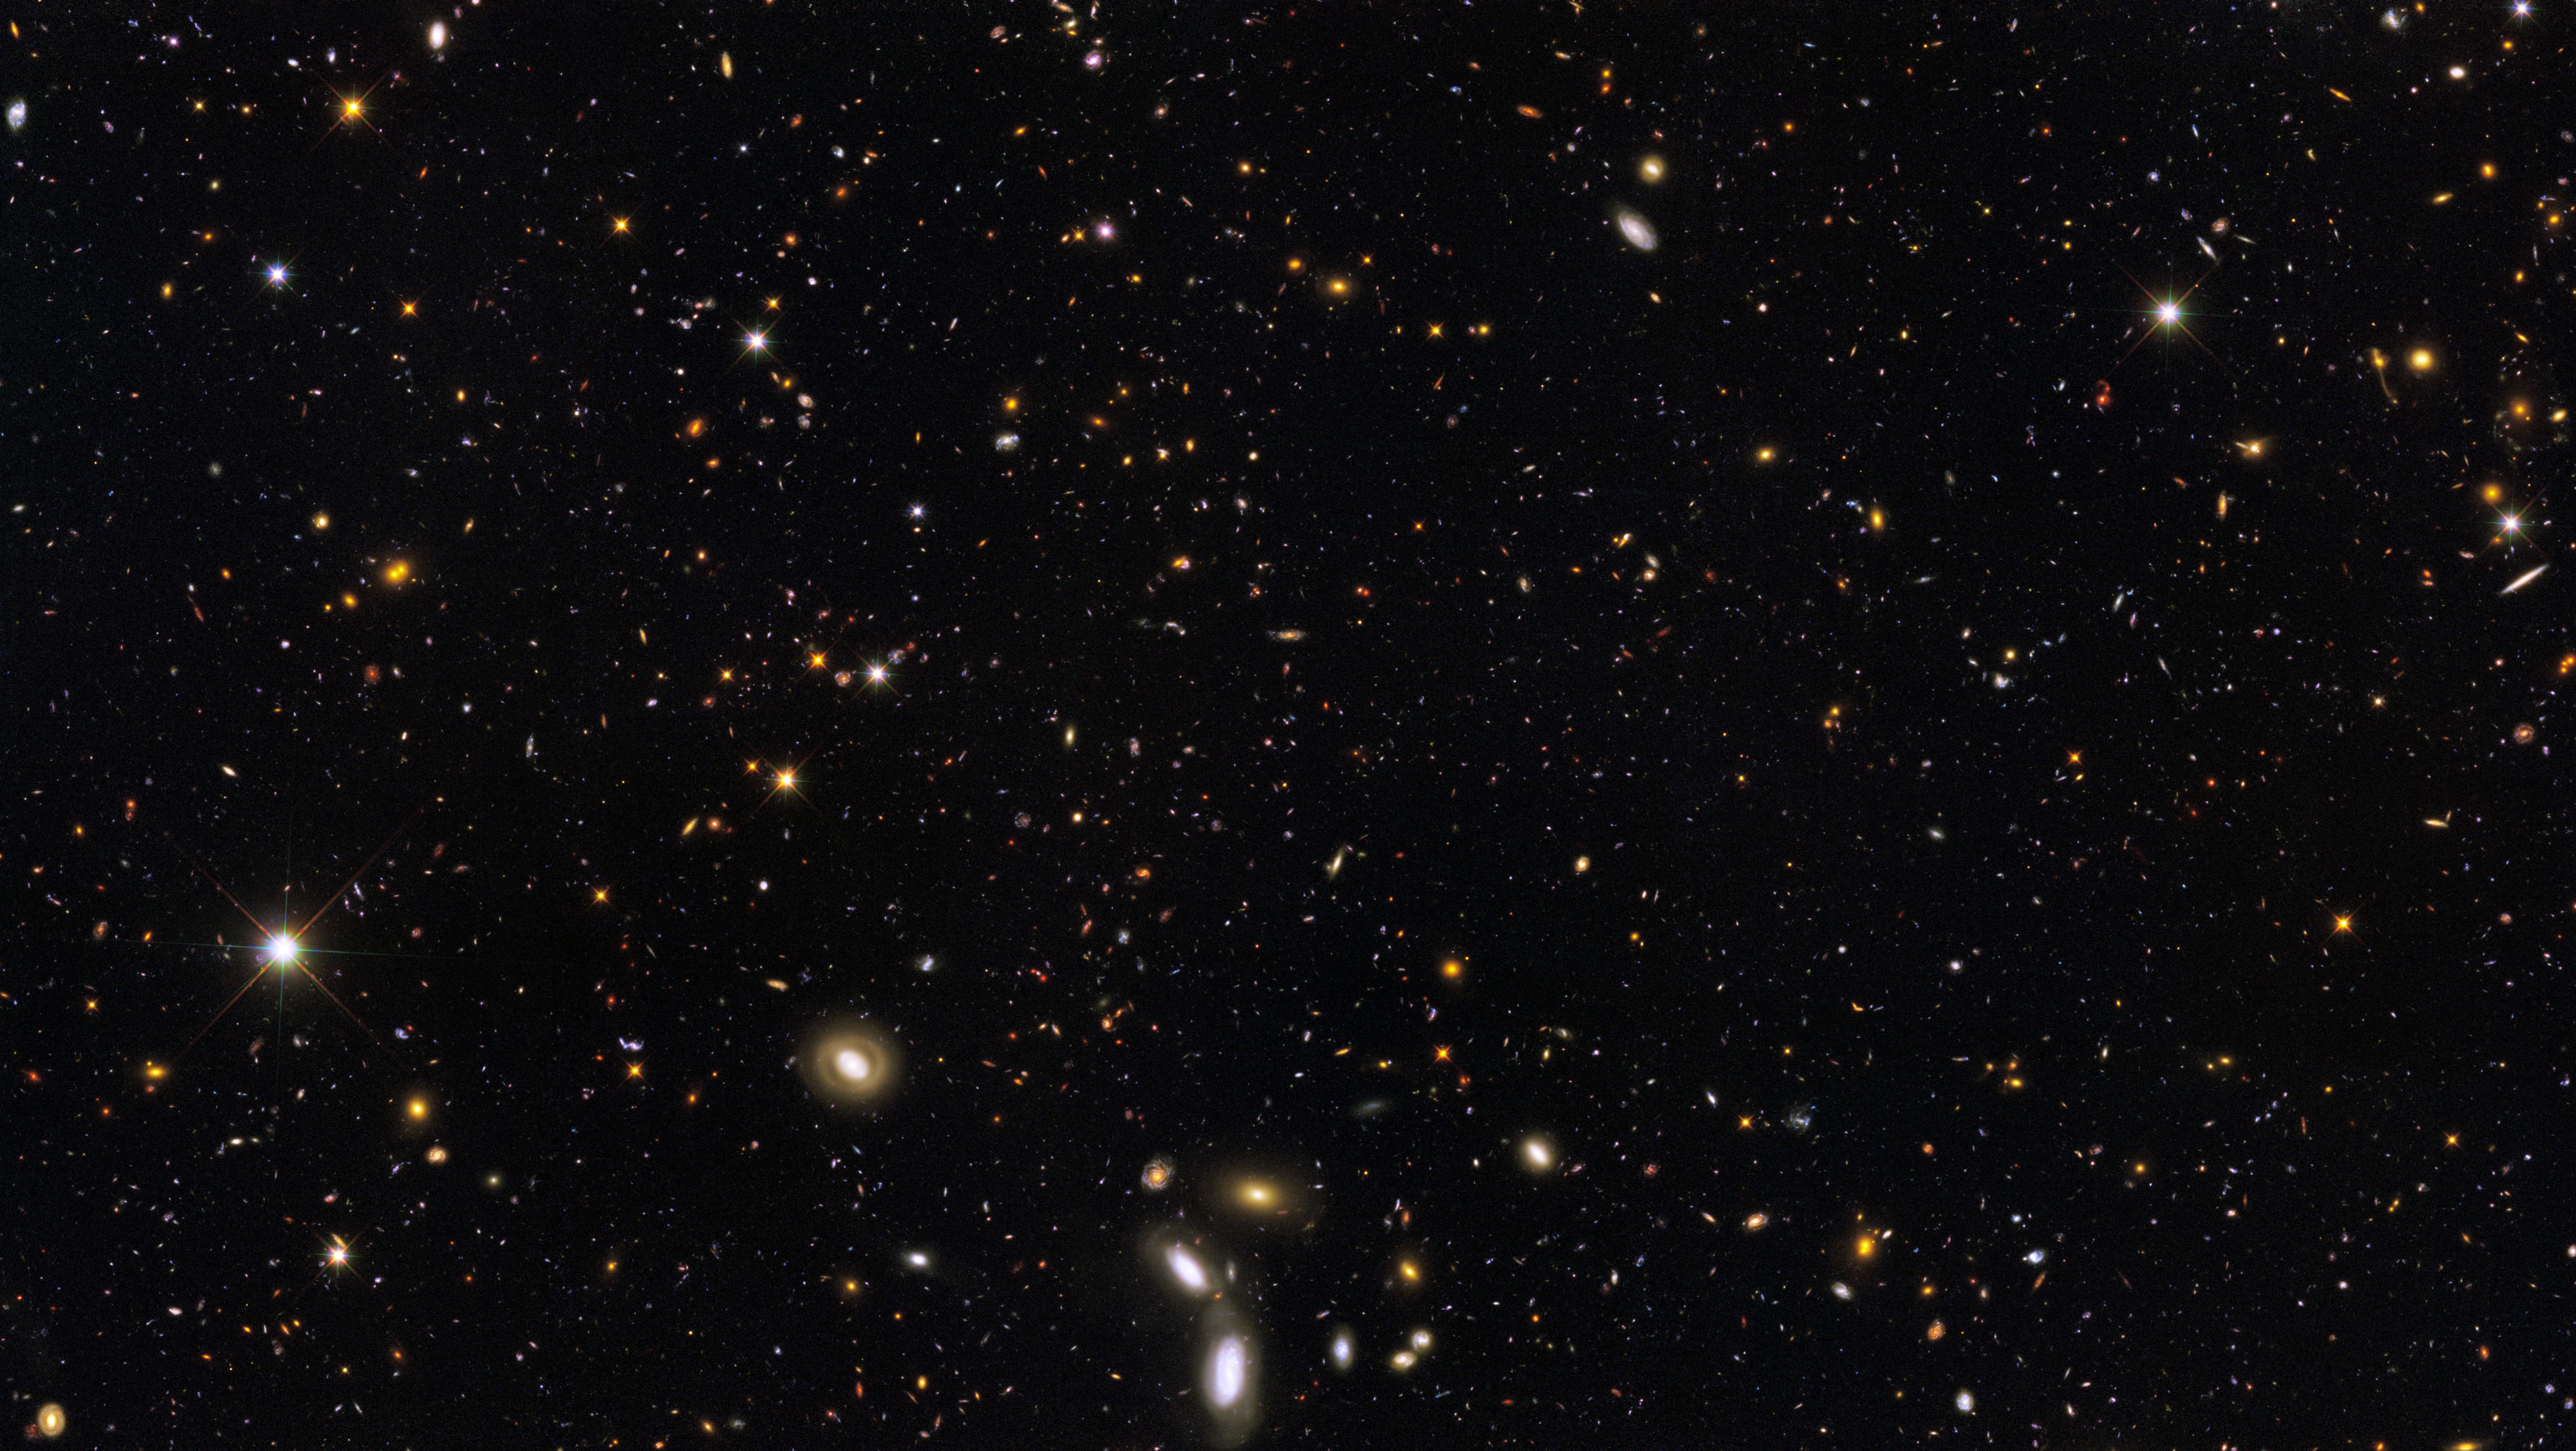

GOODS South Deep (GSD)

Object Name: GOODS South Deep (GSD)
Object Description: Galactic survey
Instrument: HST/ACS/WFC, HST/WFC3/UVIS, and HST/WFC3/IR
Filters: WFC3/UVIS: F225W (UV), F275W (UV), and F336W (U) ACS/WFC: F435W (B), F606W (V), F775W (i), and F850LP (z) WFC3/IR: F098M (blue grism), F125W (J), and F160W (H)

This image is a composite of many separate exposures made by the ACS and WFC3 instruments on the Hubble Space Telescope using different filters that isolate broad wavelengths. The color results from assigning different hues (colors) to each monochromatic image. In this case, the assigned colors are: Blue: F225W (UV) + F275W (UV) + F336W (U) + F435W (B) Green: F098M (blue grism) + F606W (V) + F775W (i) + F850LP (z) Red: F098M (blue grism) + F125W (J) + F160W (H)

Credit: NASA, ESA, A. van der Wel (Max Planck Institute for Astronomy, Heidelberg, Germany), H. Ferguson and A. Koekemoer (STScI), and the CANDELS team